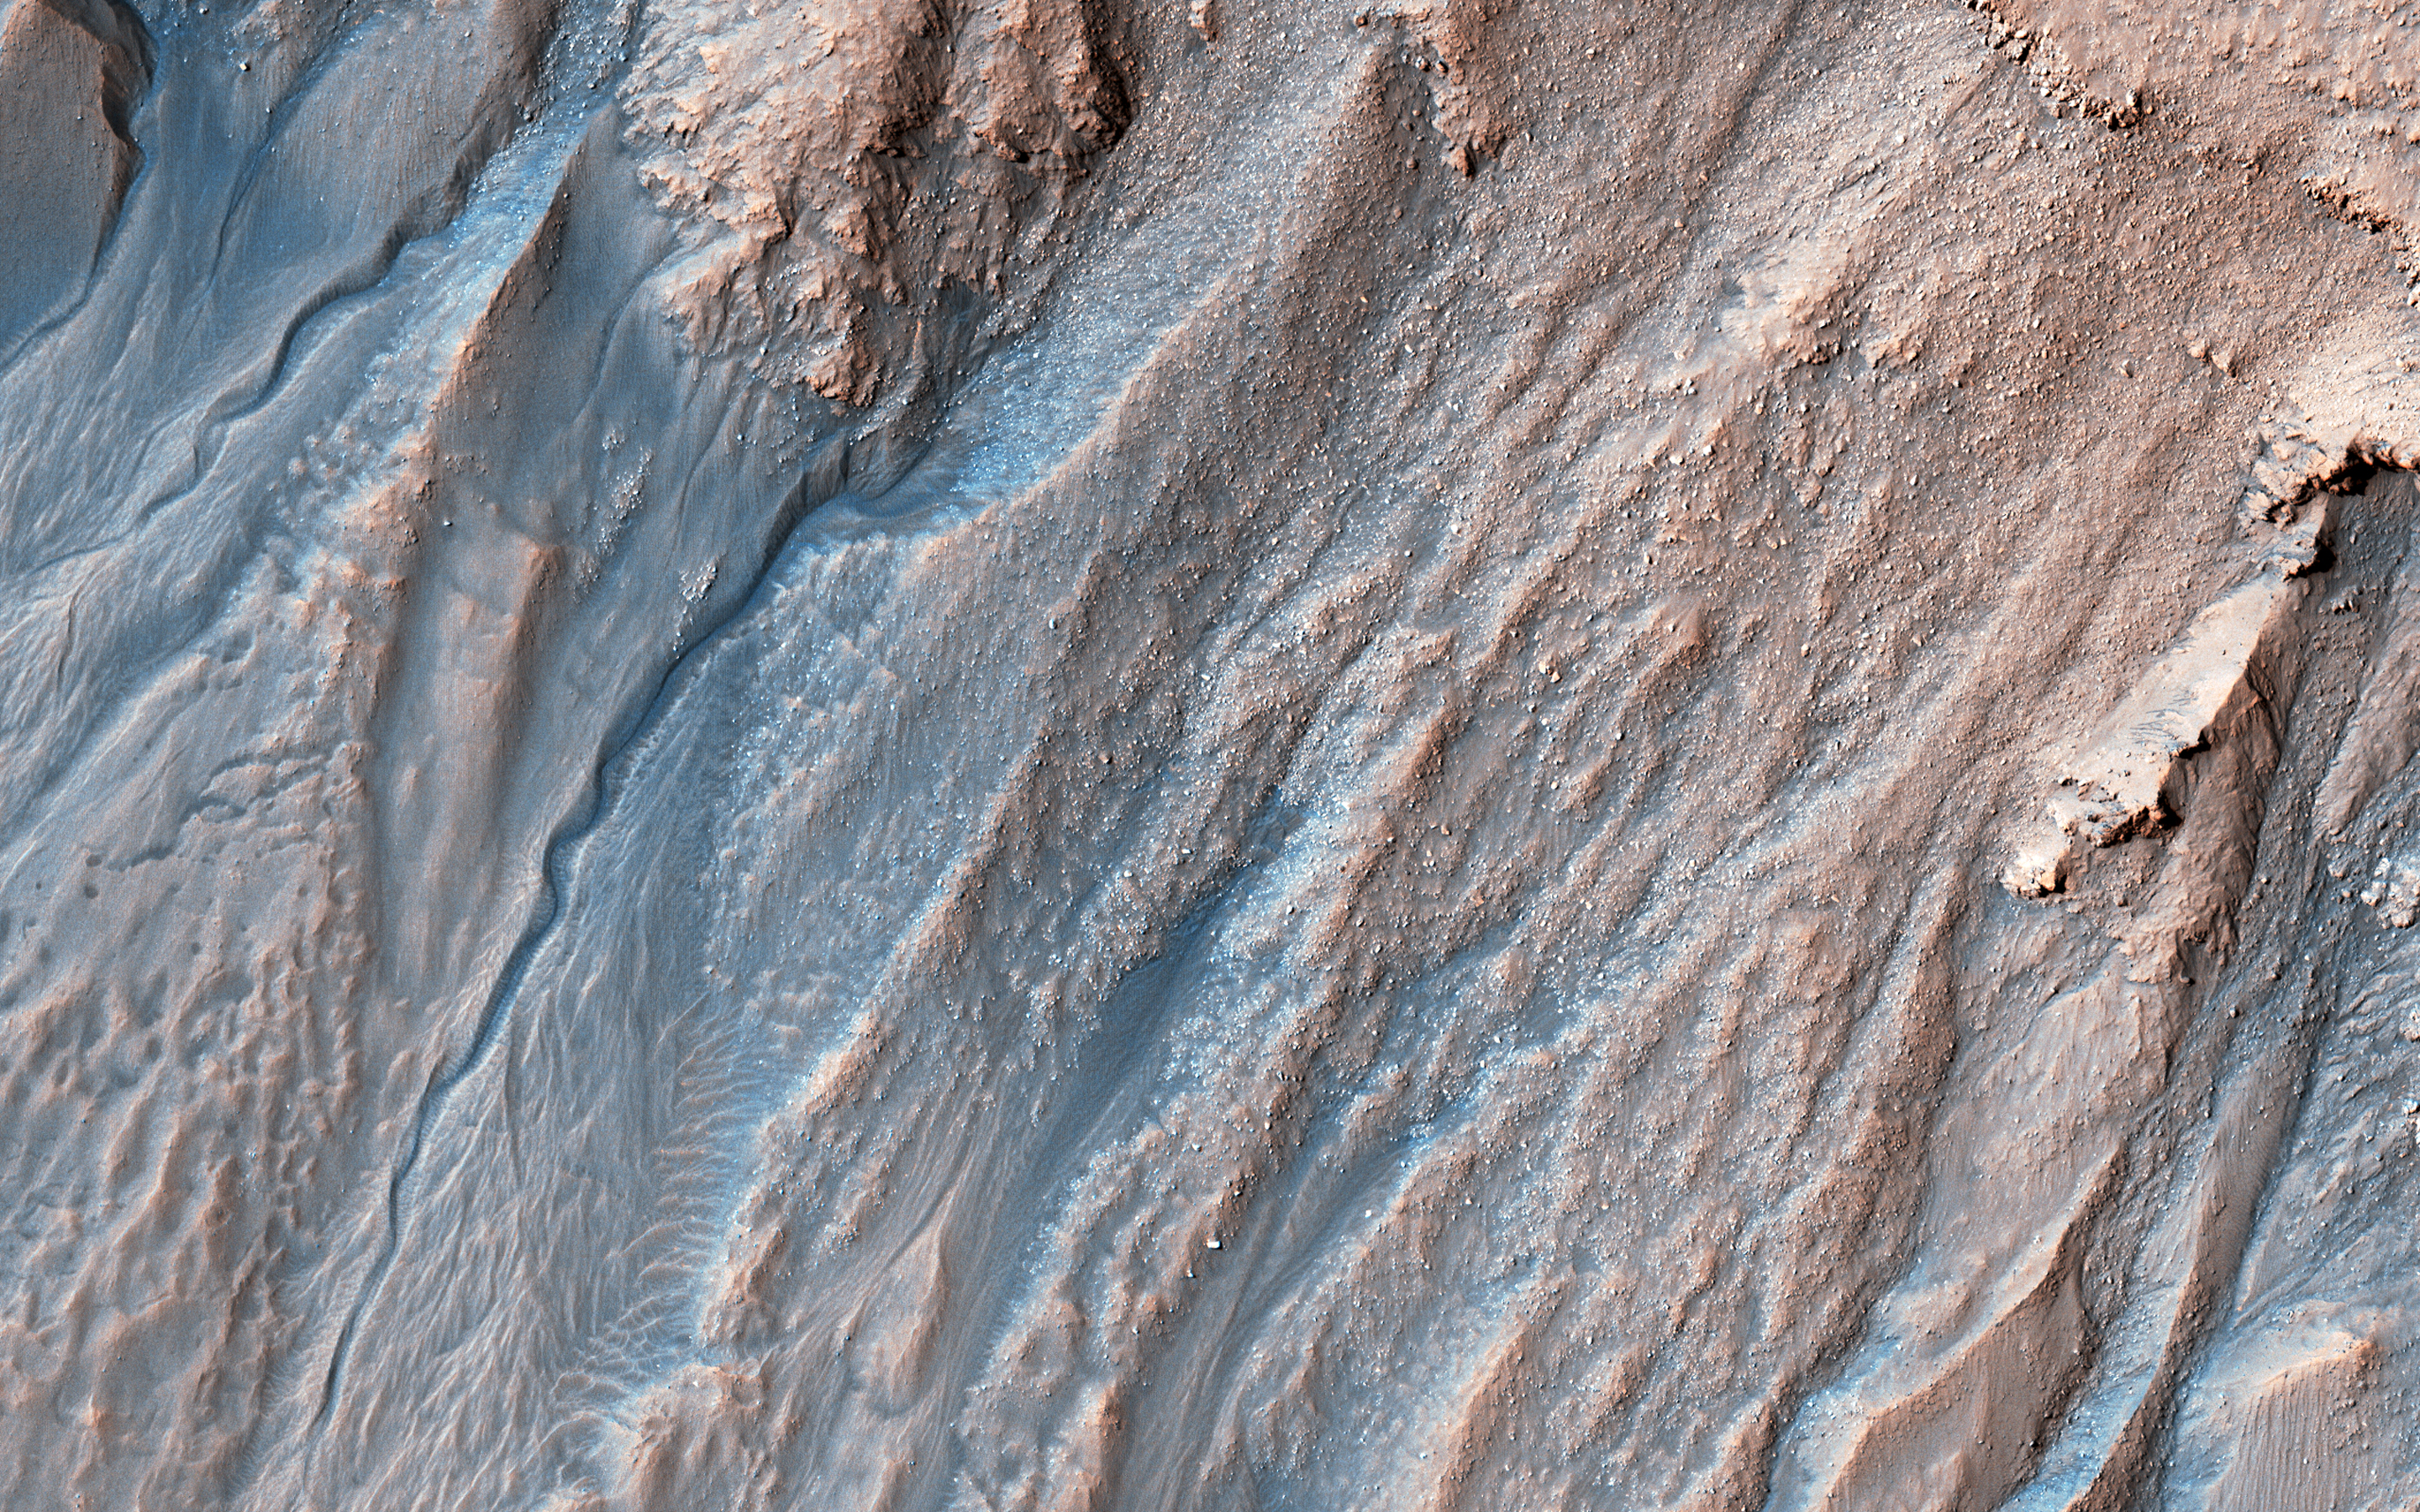

Multi-Elevation Gullies

Gullies probably formed along the bouldery layers in the upper slopes of this unnamed crater within the last few million years. Gullies eroded these crater slopes and transported sediment downslope forming debris aprons multiple times.

These older apron surfaces were cut by numerous fractures running perpendicular to the slope. Subsequent episodes of gully activity eroded through these fractures and deposited new aprons.

On the floor of the crater are ridges with bouldery layers. These ridges may mark the furthest extent of glaciers that predate much of the original gully activity. Bright flows continue to form in these gullies seasonally.

In the upper gully regions, long shadows cast by jagged outcrops allow scientists to determine the heights and depths of landforms by measuring the length of the shadows cast by the ridges onto the gully floor.

The map is projected here at a scale of 25 centimeters (9.8 inches) per pixel. [The original image scale is 25.2 centimeters (9.9 inches) per pixel (with 1 x 1 binning); objects on the order of 75 centimeters (29.5 inches) across are resolved.] North is up.

The University of Arizona, Tucson, operates HiRISE, which was built by Ball Aerospace & Technologies Corp., Boulder, Colorado. NASA’s Jet Propulsion Laboratory, a division of Caltech in Pasadena, California, manages the Mars Reconnaissance Orbiter Project for NASA’s Science Mission Directorate, Washington.

Credit: NASA/JPL-Caltech/University of Arizona